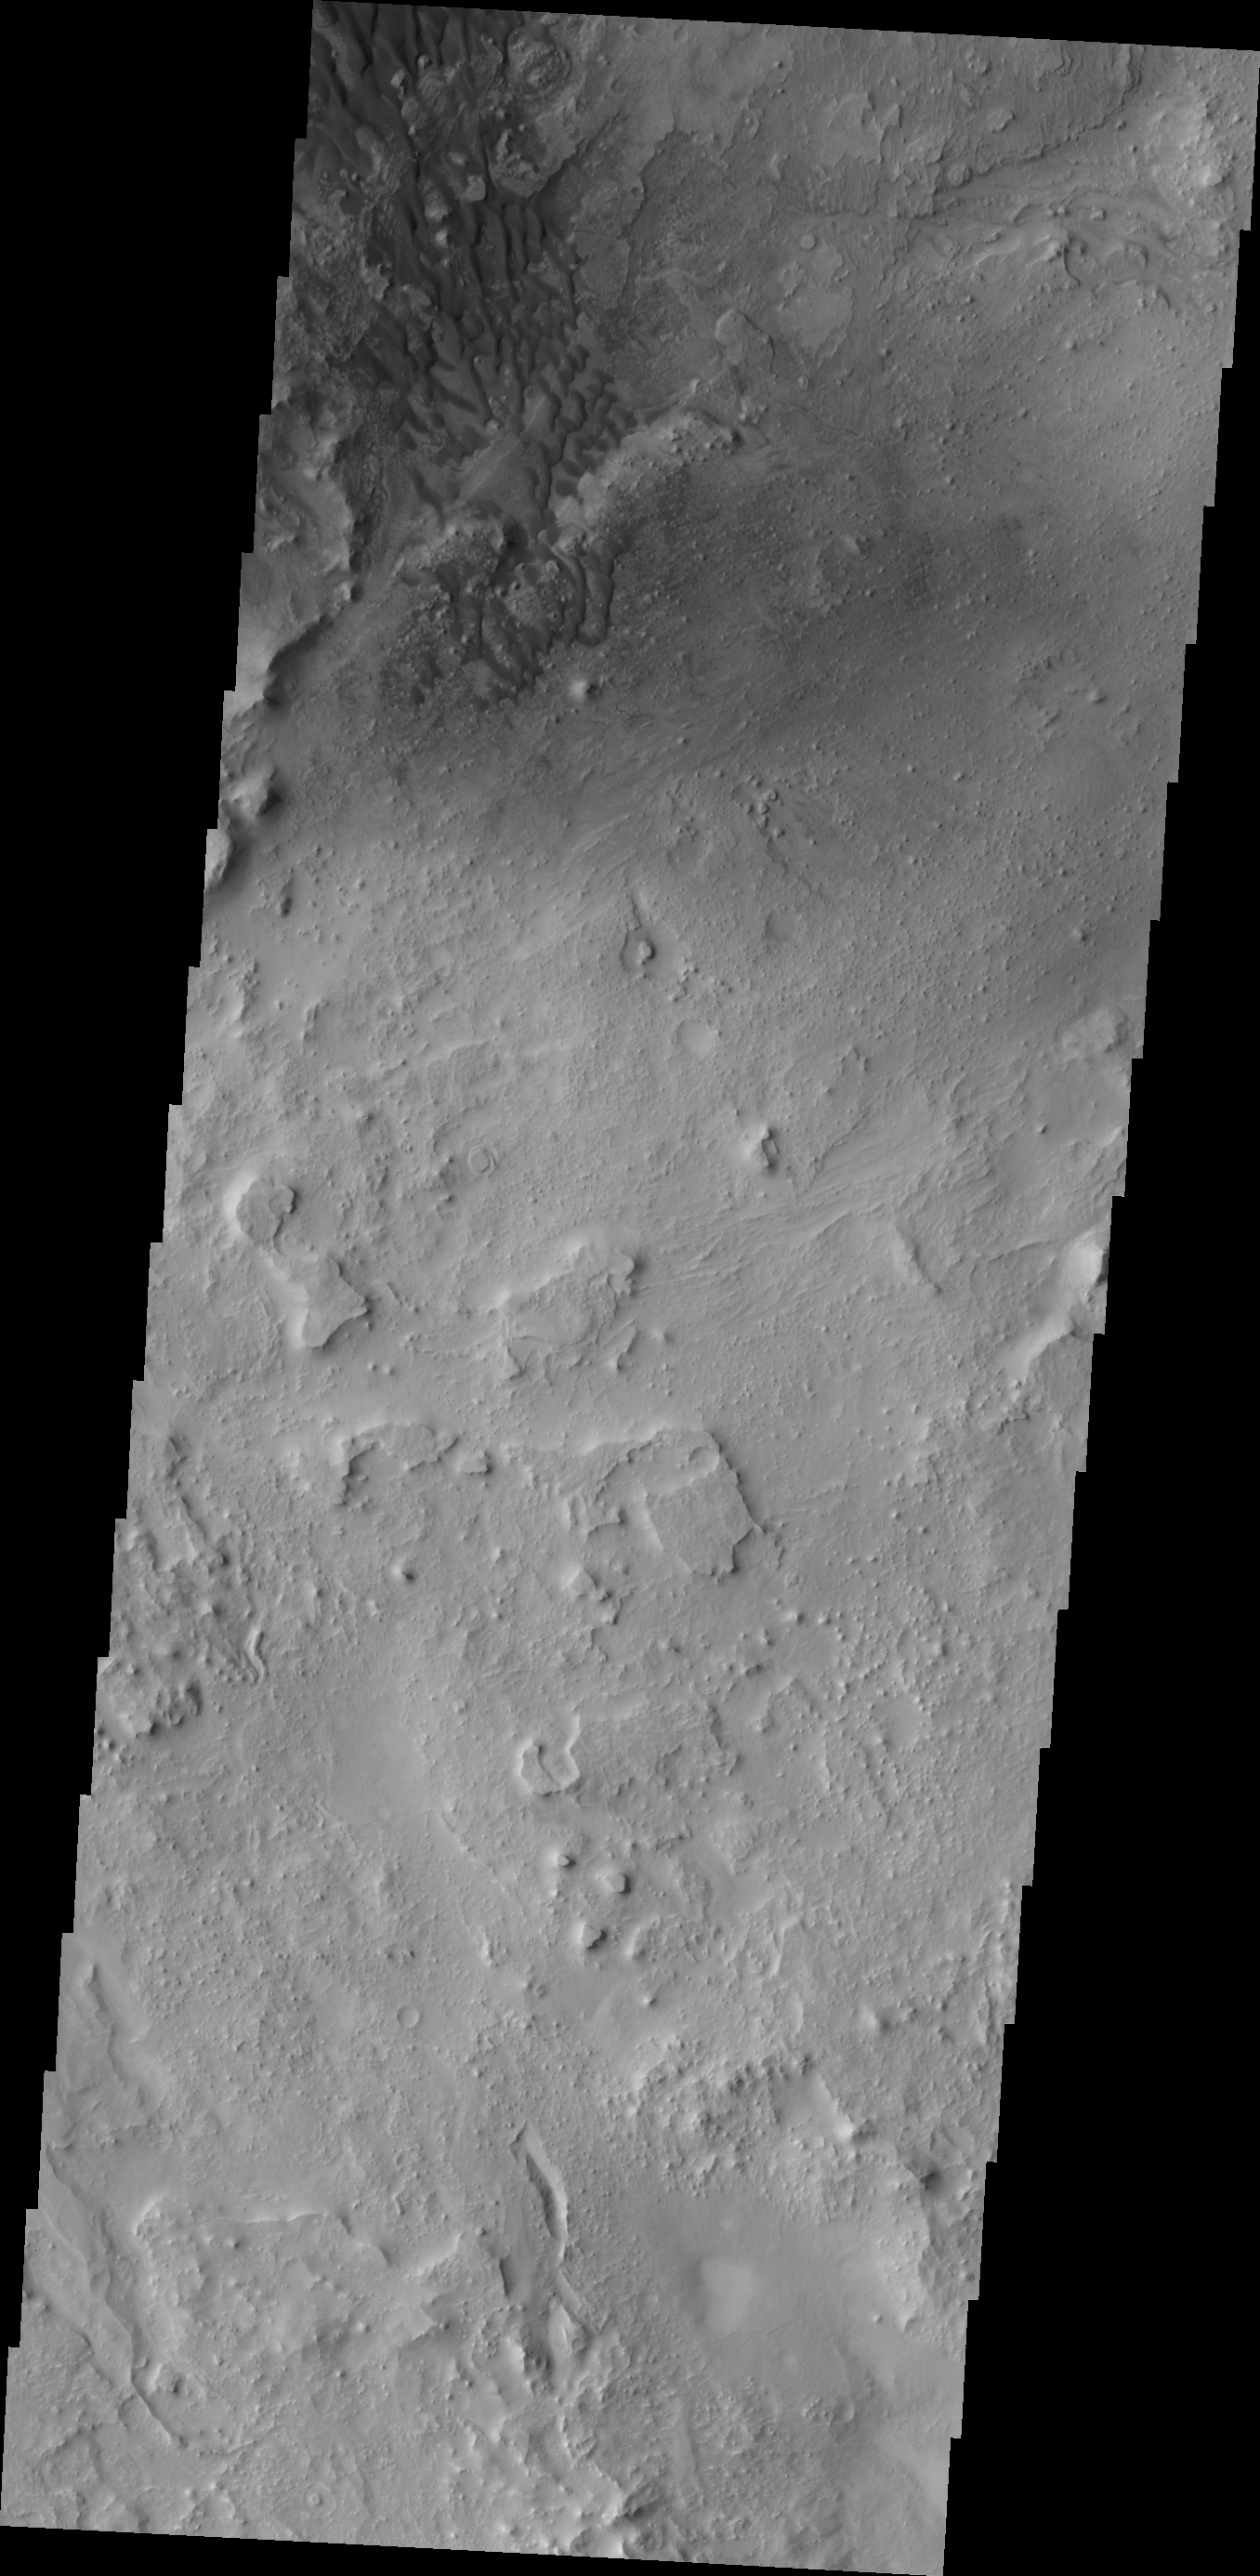

Investigating Mars: Arabia Terra Dunes

This image is located southeast of the region of the large sand dune deposit. Here there is still limited amounts of available sand and the dunes formed are smaller individual features. The rocky floor of the crater is visible between the dunes. In some places the floor is relatively free of hills and mesas, while other locations are dense with features. The hills and mesas in the crater can range up to several hundreds of meters tall.

Located in eastern Arabia is an unnamed crater, 120 kilometers (75 miles) across. The floor of this crater contains a large exposure of rocky material, a field of dark sand dunes, and numerous patches of what is probably fine-grain sand. The shape of the dunes indicate that prevailing winds have come from different directions over the years.

The Odyssey spacecraft has spent over 15 years in orbit around Mars, circling the planet more than 71,000 times. It holds the record for longest working spacecraft at Mars. THEMIS, the IR/VIS camera system, has collected data for the entire mission and provides images covering all seasons and lighting conditions. Over the years many features of interest have received repeated imaging, building up a suite of images covering the entire feature. From the deepest chasma to the tallest volcano, individual dunes inside craters and dune fields that encircle the north pole, channels carved by water and lava, and a variety of other feature, THEMIS has imaged them all. For the next several months the image of the day will focus on the Tharsis volcanoes, the various chasmata of Valles Marineris, and the major dunes fields. We hope you enjoy these images!

Credit: NASA/JPL-Caltech/ASU